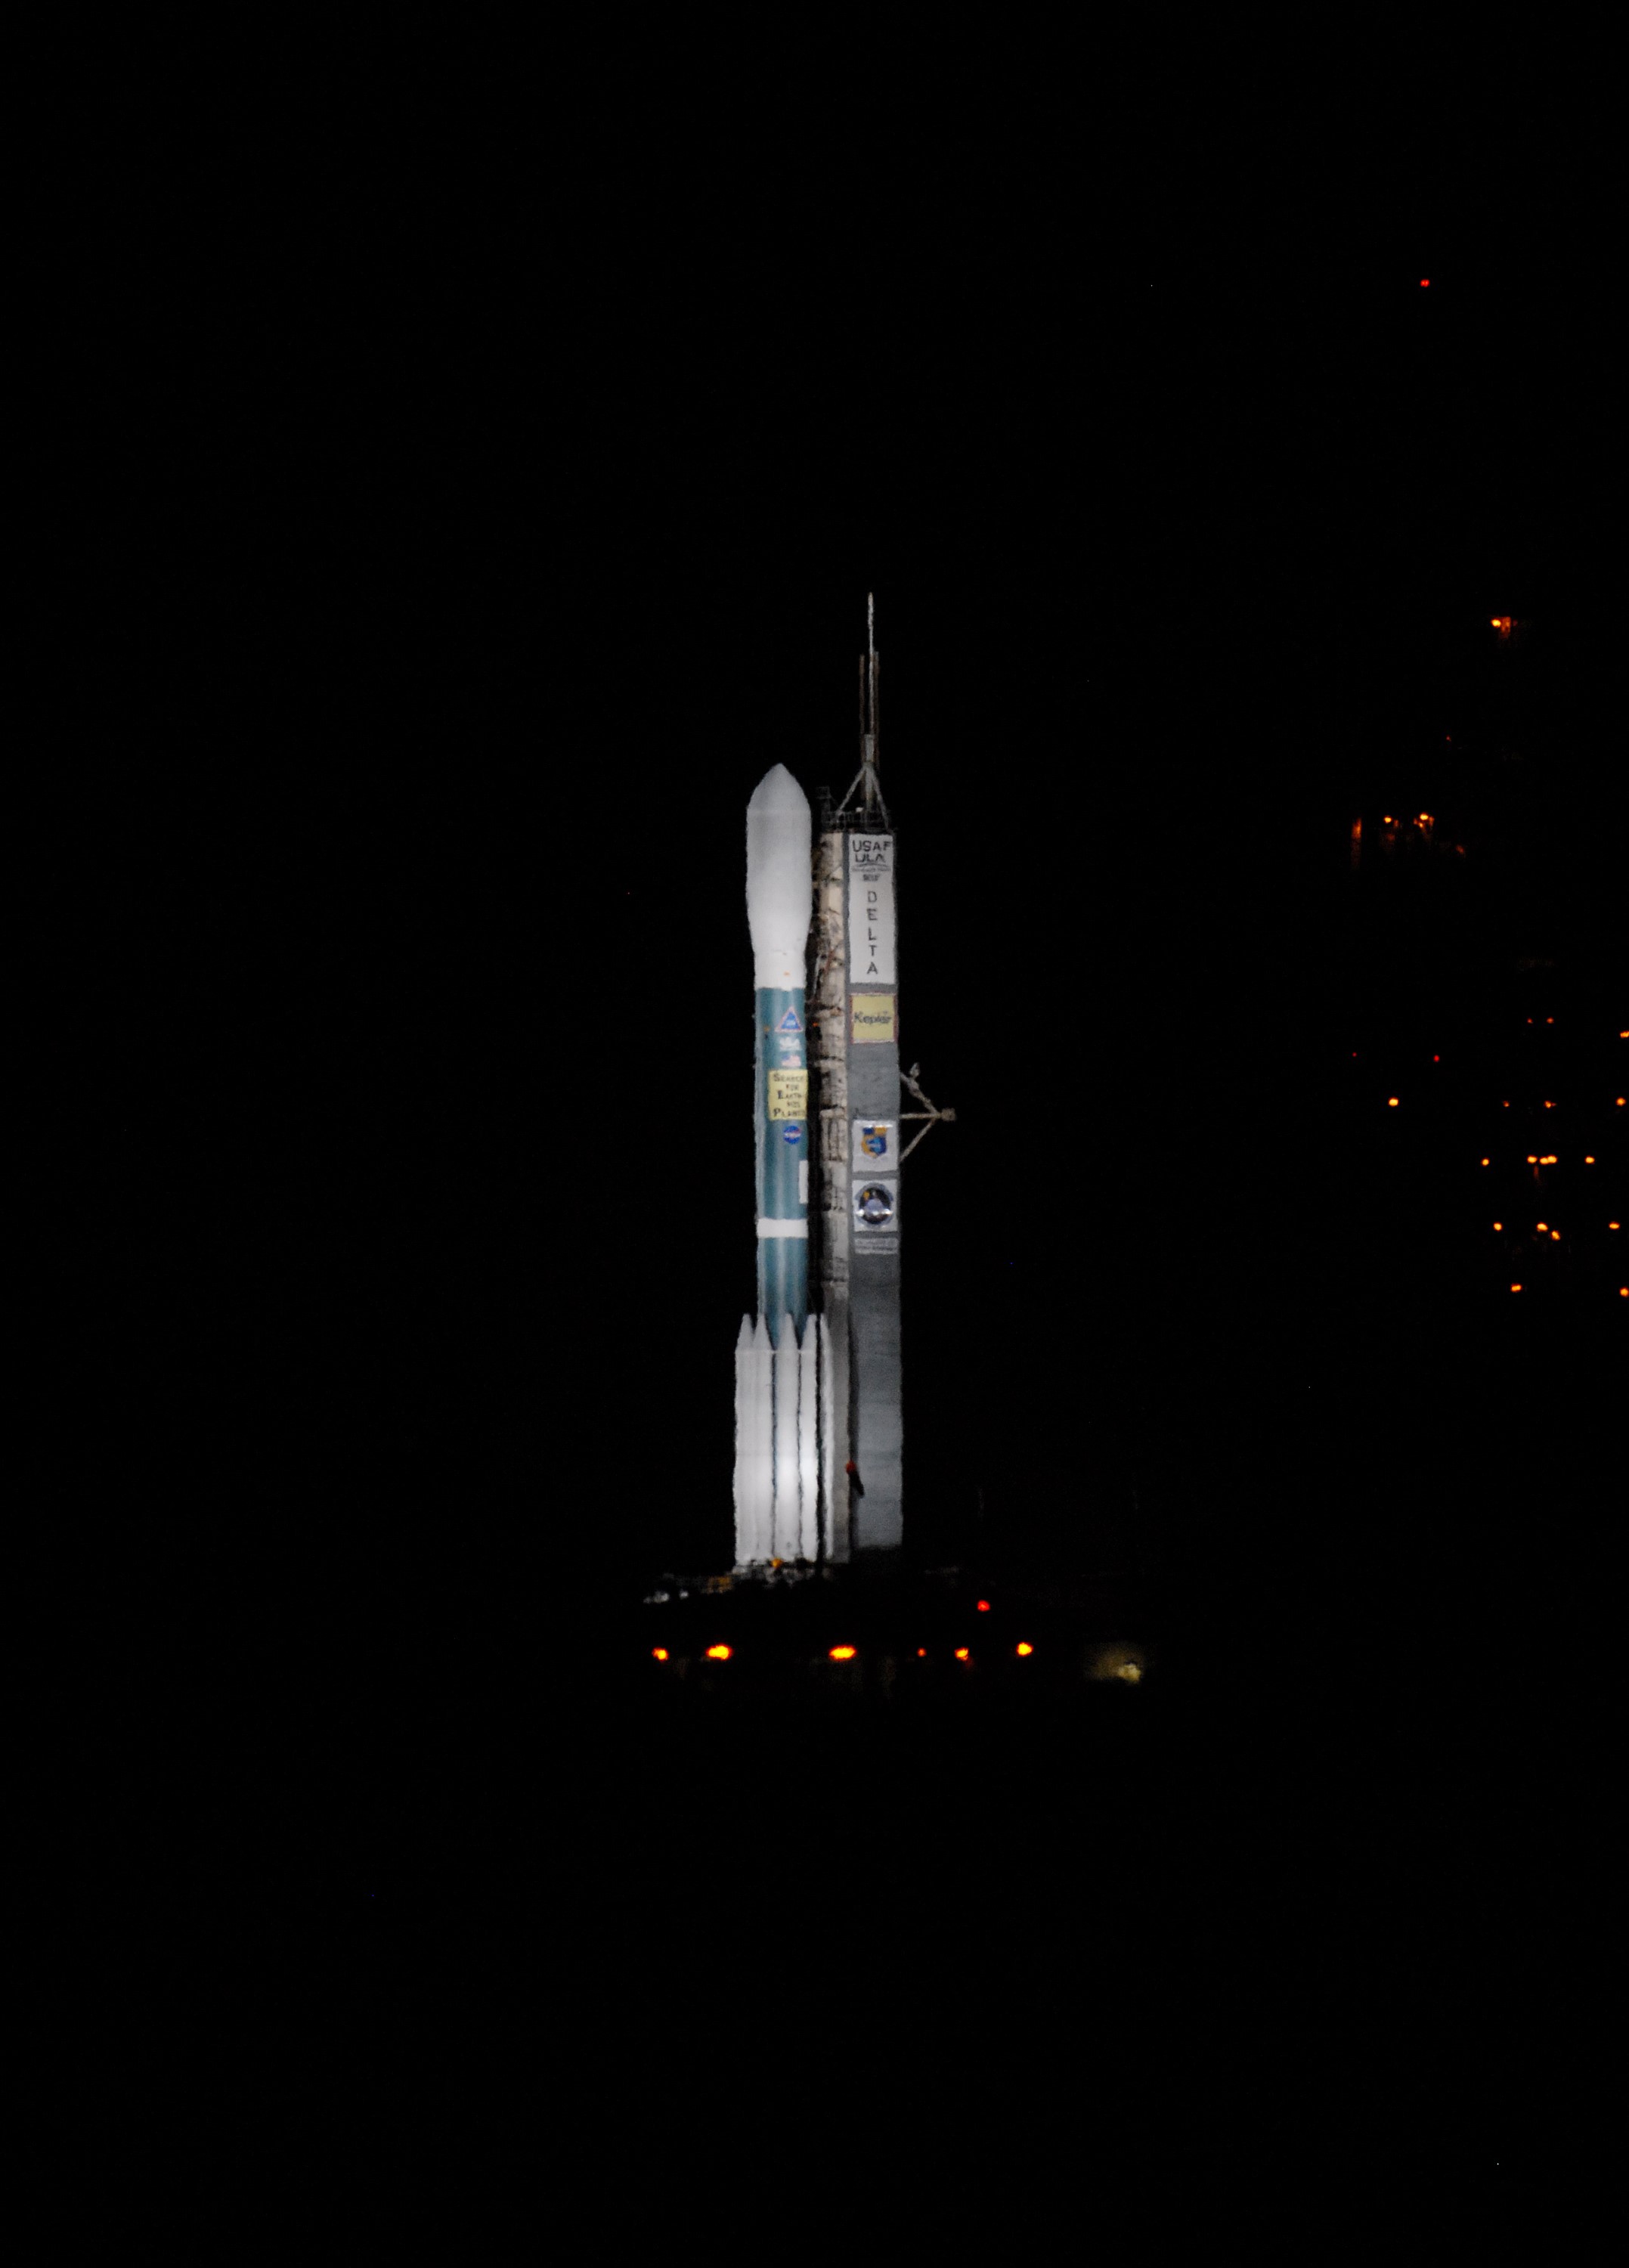

CAPE CANAVERAL, Fla. – United Launch Alliance's Delta II rocket, with NASA's Kepler spacecraft aboard, is bathed in light on Launch Pad 17-B at Cape Canaveral Air Force Station in Florida prior to launch. Liftoff is planned for 10:49 p.m. EST. Kepler is a spaceborne telescope designed to search the nearby region of our galaxy for Earth-size planets orbiting in the habitable zone of stars like our sun. The habitable zone is the region around a star where temperatures permit water to be liquid on a planet's surface. The challenge for Kepler is to look at a large number of stars in order to statistically estimate the total number of Earth-size planets orbiting sun-like stars in the habitable zone. Kepler will survey more than 100,000 stars in our galaxy.

Credit: NASA/Jack Pfaller